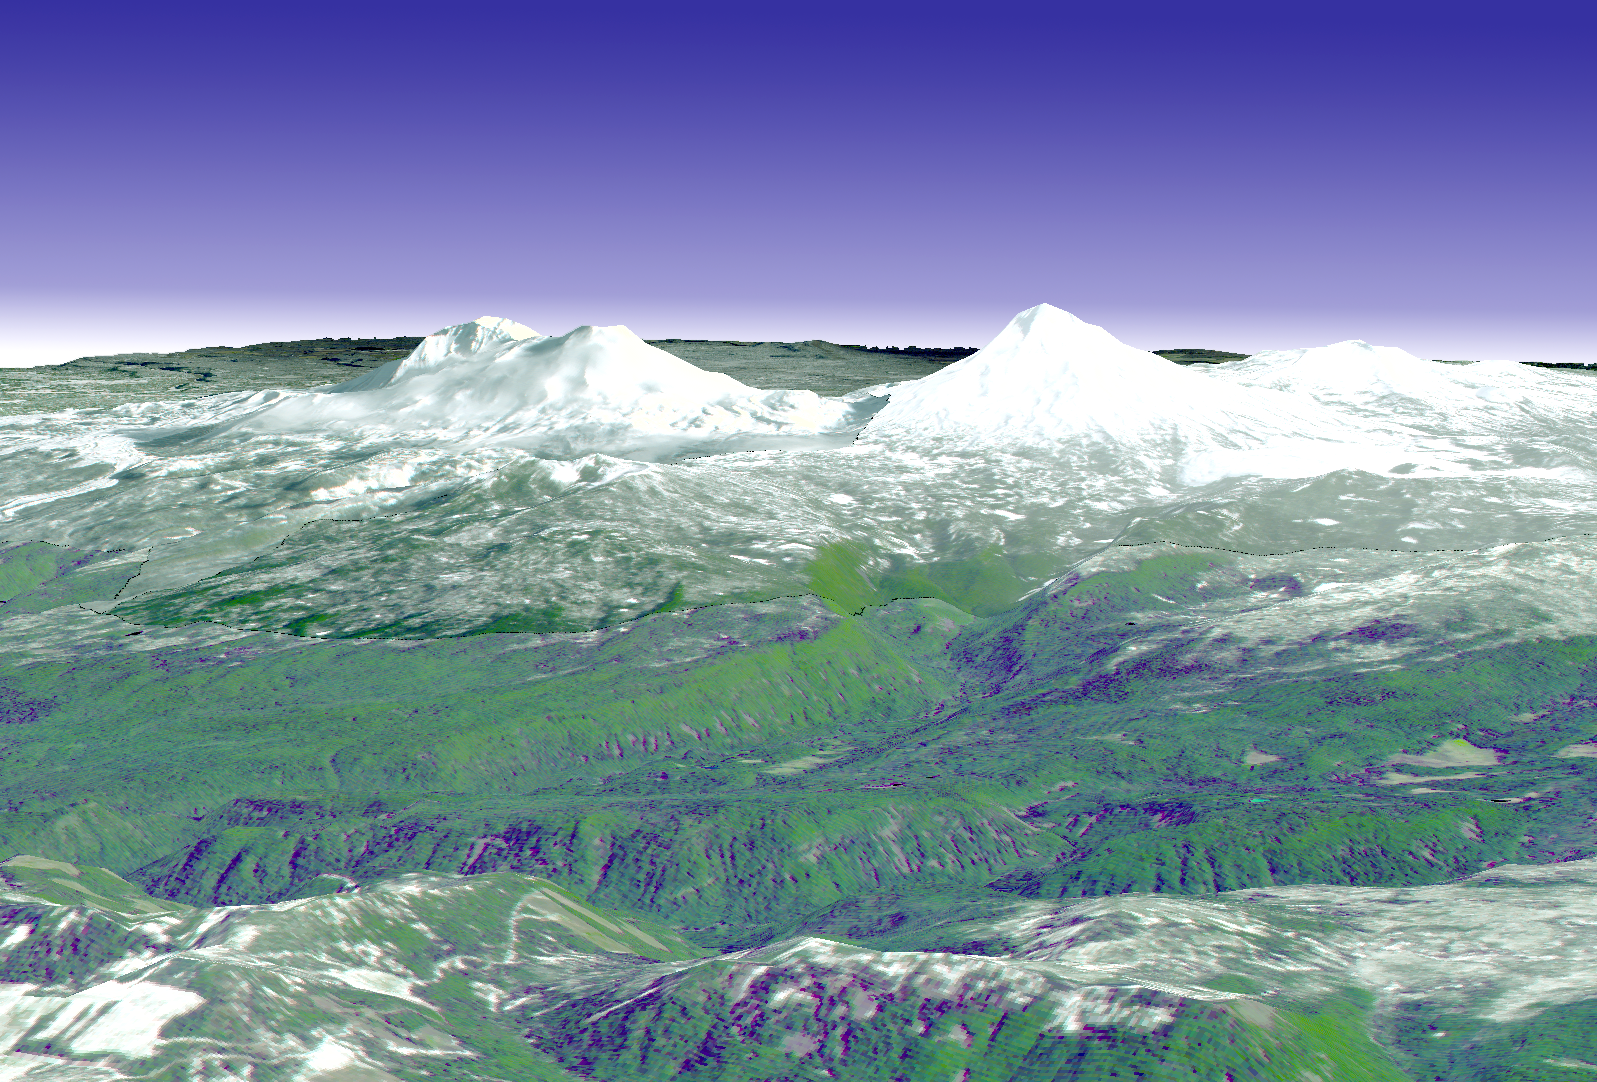

Cascade Mtns. Oregon

The ground near one of the long-dormant Three Sisters volcanoes in the Cascade Mountains of west-central Oregon has risen approximately 10centimeters in a 10-by-20-km parcel since 1996, meaning that magma or underground lava is slowly flowing into the area, according to a research team from the U.S. Geological Survey. The Three Sisters area — which contains five volcanoes — is only about 170 miles from Mount St. Helens, which erupted in 1980. Both are part of the Cascades Range, a line of 27volcanoes stretching from British Columbia in Canada to northern California. This perspective view was created by draping a simulated natural color ASTER image over digital topography from the U.S. Geological Survey National Elevation Dataset.

This image was acquired on May 28, 2000 by the Advanced Spaceborne Thermal Emission and Reflection Radiometer (ASTER) on NASA’s Terra satellite. With its 14 spectral bands from the visible to the thermal infrared wavelength region, and its high spatial resolution of 15 to 90 meters (about 50 to 300 feet), ASTER will image Earth for the next 6 years to map and monitor the changing surface of our planet.

ASTER is one of five Earth-observing instruments launched December 18, 1999, on NASA’s Terra satellite. The instrument was built by Japan’s Ministry of Economy, Trade and Industry. A joint U.S./Japan science team is responsible for validation and calibration of the instrument and the data products. Dr. Anne Kahle at NASA’s Jet Propulsion Laboratory, Pasadena, California, is the U.S. Science team leader; Bjorn Eng of JPL is the project manager. ASTER is the only high resolution imaging sensor on Terra. The Terra mission is part of NASA’s Earth Science Enterprise, along-term research and technology program designed to examine Earth’s land, oceans, atmosphere, ice and life as a total integrated system.

The broad spectral coverage and high spectral resolution of ASTER will provide scientists in numerous disciplines with critical information for surface mapping, and monitoring dynamic conditions and temporal change. Example applications are: monitoring glacial advances and retreats; monitoring potentially active volcanoes; identifying crop stress; determining cloud morphology and physical properties; wetlands evaluation; thermal pollution monitoring; coral reef degradation; surface temperature mapping of soils and geology; and measuring surface heat balance.

Size: 20 x 25 km (12 x 15 miles)
Location: 44.1 deg. North lat., 122.1 deg. West long.
Orientation: View towards Southeast
Image Data: ASTER bands 1,2, and 3.
Original Data Resolution: 15 m
Date Acquired: Various

Credit: NASA/GSFC/METI/ERSDAC/JAROS, and U.S./Japan ASTER Science Team